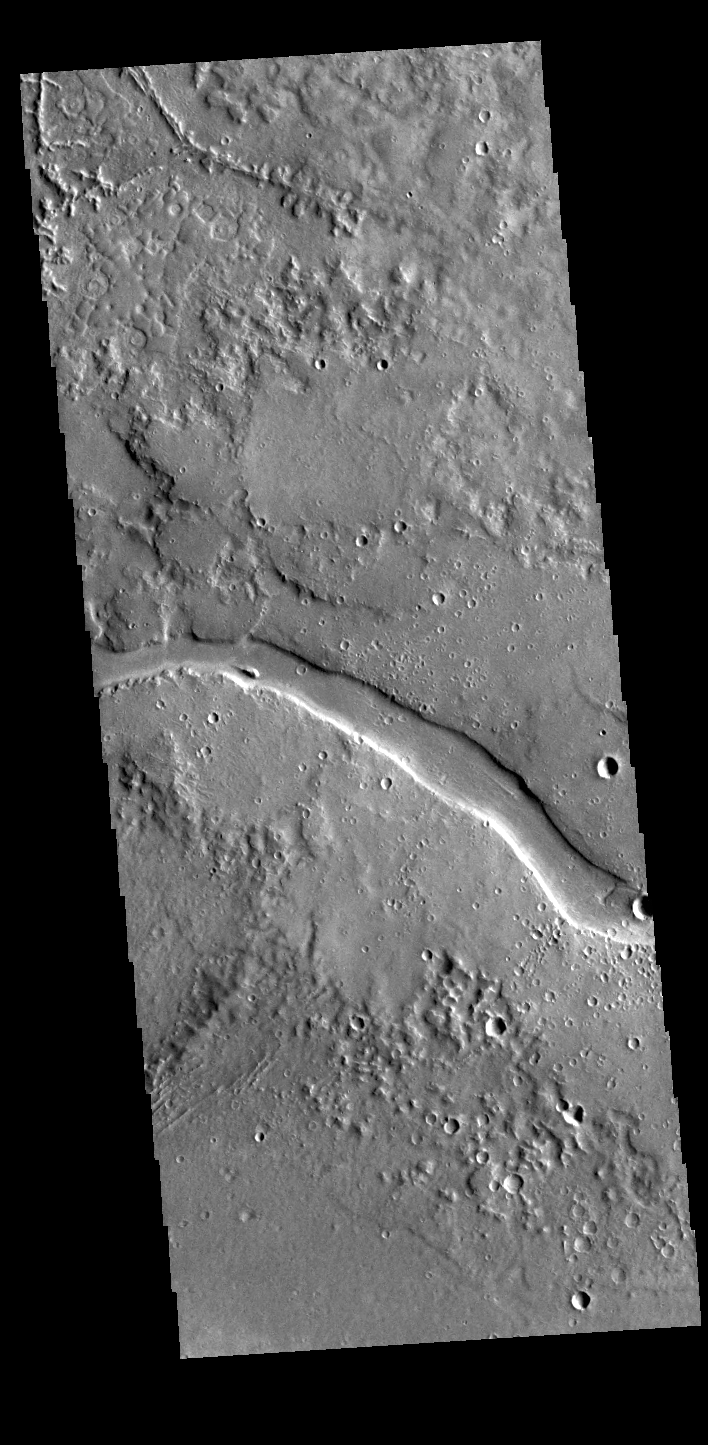

Granicus Valles

A section of Granicus Valles crosses the center of this VIS image. Granicus Valles is a complex channel system located west of Elyisum Mons. The channel system is approximately 750km long. It is likely that both water and lava played a part in creating the channel.

Credit: NASA/JPL-Caltech/ASU